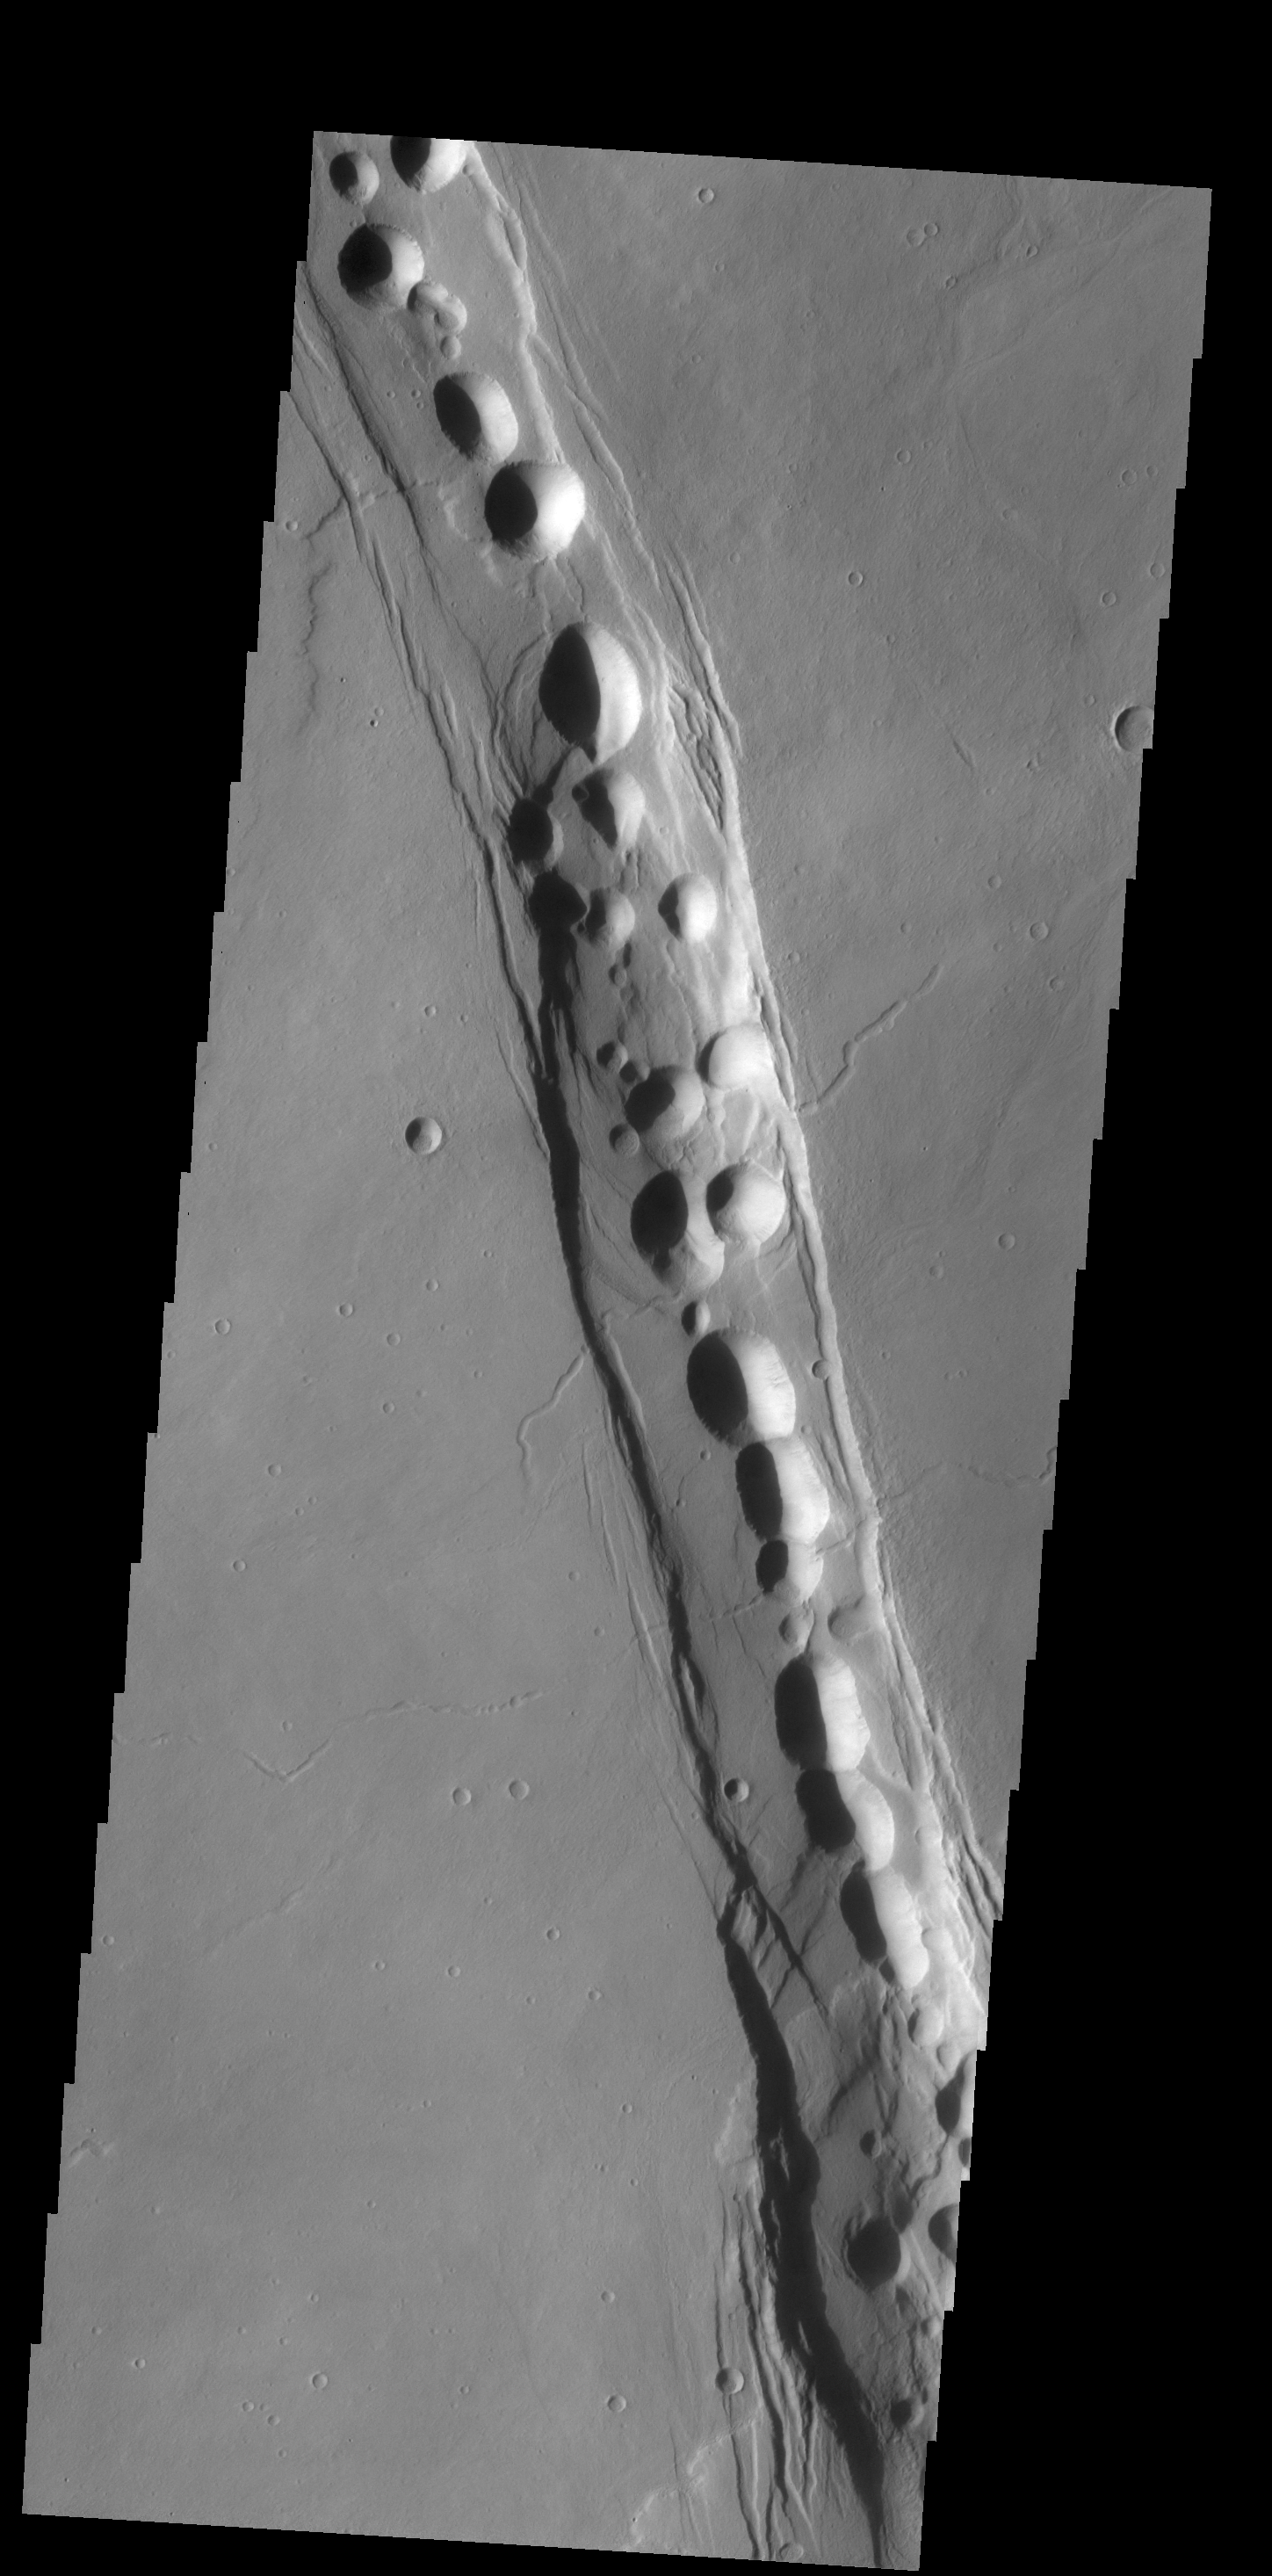

Cyane Fossae

The complex fracture in this VIS image is one of the many graben that surround Alba Mons.

Credit: NASA/JPL-Caltech/ASU